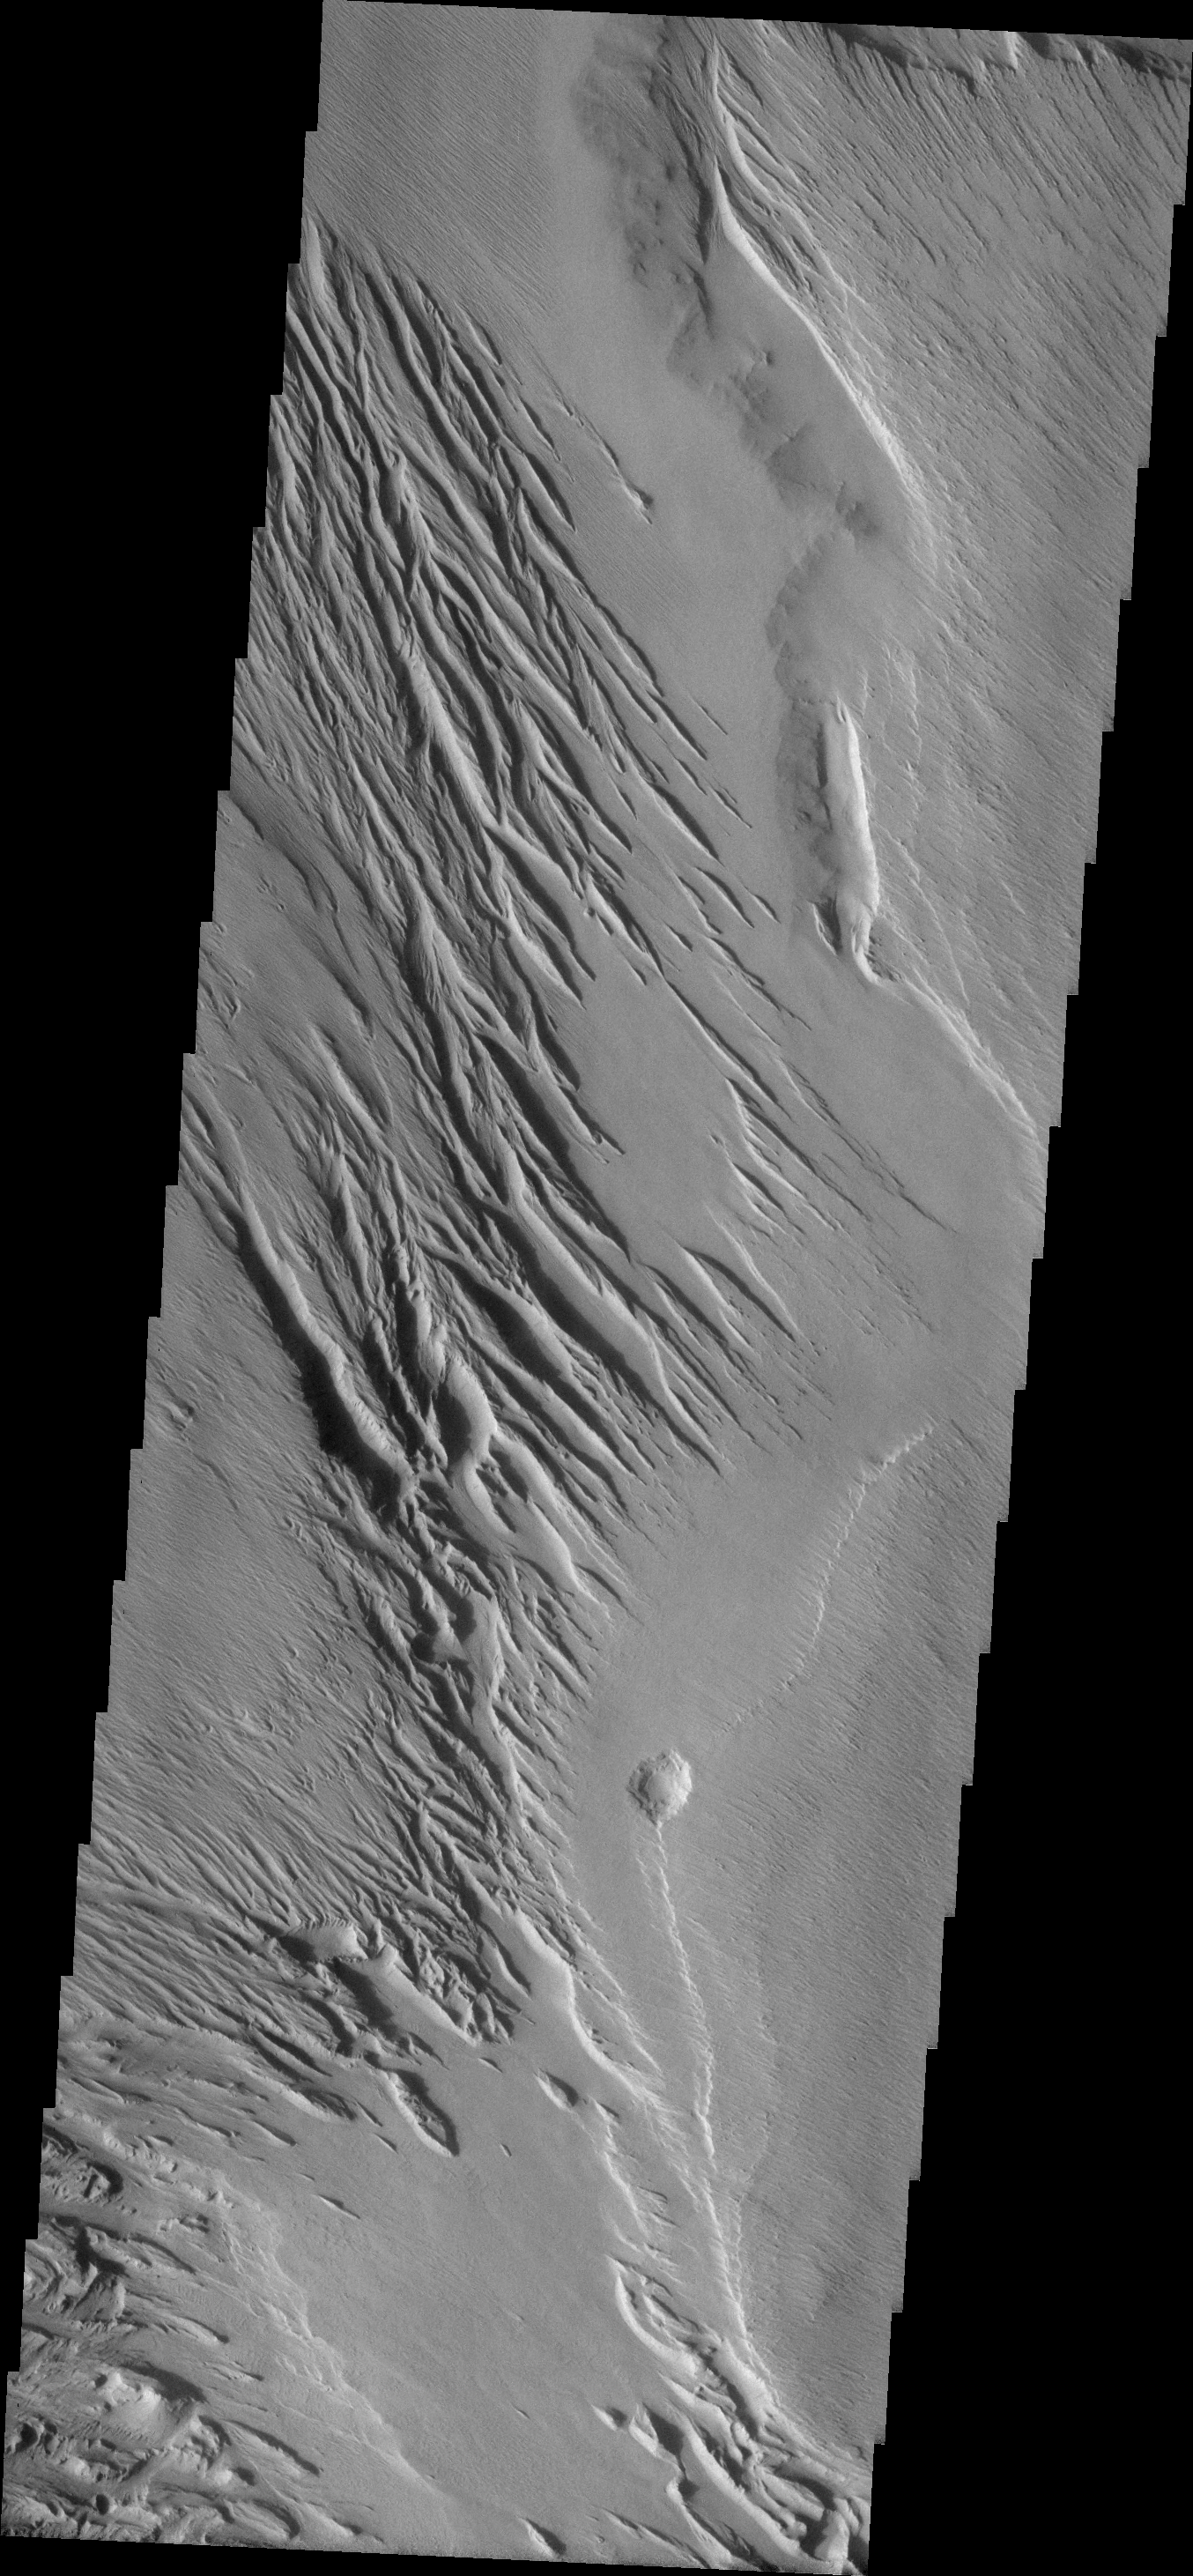

Medusa Fossae

This image shows a very small portion of the Medusa Fossae Formation, an extensive deposit of poorly cemented materials that is heavily wind eroded.

Image information: VIS instrument. Latitude -5.2N, Longitude 200.3E. 18 meter/pixel resolution.

Please see the THEMIS Data Citation Note for details on crediting THEMIS images.

Note: this THEMIS visual image has not been radiometrically nor geometrically calibrated for this preliminary release. An empirical correction has been performed to remove instrumental effects. A linear shift has been applied in the cross-track and down-track direction to approximate spacecraft and planetary motion. Fully calibrated and geometrically projected images will be released through the Planetary Data System in accordance with Project policies at a later time.

NASA’s Jet Propulsion Laboratory manages the 2001 Mars Odyssey mission for NASA’s Office of Space Science, Washington, D.C. The Thermal Emission Imaging System (THEMIS) was developed by Arizona State University, Tempe, in collaboration with Raytheon Santa Barbara Remote Sensing. The THEMIS investigation is led by Dr. Philip Christensen at Arizona State University. Lockheed Martin Astronautics, Denver, is the prime contractor for the Odyssey project, and developed and built the orbiter. Mission operations are conducted jointly from Lockheed Martin and from JPL, a division of the California Institute of Technology in Pasadena.

Credit: NASA/JPL/ASU